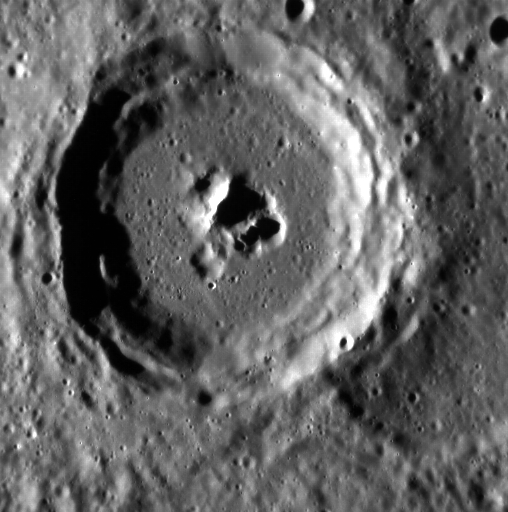

Pahinui Crater

One of nine newly named craters, Pahinui crater has intriguing pits surrounding its central peak. Pahinui crater is named for the Hawaiian musician Gabby Pahinui, a key figure in the 1970s Hawaiian Renaissance and master of the slack-key guitar, a style that originated in Hawaii.

This image was acquired as part of MDIS’s high-resolution surface morphology base map. The surface morphology base map covers more than 99% of Mercury’s surface with an average resolution of 200 meters/pixel. Images acquired for the surface morphology base map typically are obtained at off-vertical Sun angles (i.e., high incidence angles) and have visible shadows so as to reveal clearly the topographic form of geologic features.

Date acquired: July 31, 2011
Image Mission Elapsed Time (MET): 220635824
Image ID: 575089
Instrument: Narrow Angle Camera (NAC) of the Mercury Dual Imaging System (MDIS)
Center Latitude: -28.30°
Center Longitude: 146.9° E
Resolution: 139 meters/pixel
Scale: Pahinui crater is 54 km (34 mi.) in diameter
Incidence Angle: 77.3°
Emission Angle: 22.5°
Phase Angle: 99.9°

The MESSENGER spacecraft is the first ever to orbit the planet Mercury, and the spacecraft’s seven scientific instruments and radio science investigation are unraveling the history and evolution of the Solar System’s innermost planet. MESSENGER acquired over 150,000 images and extensive other data sets. MESSENGER is capable of continuing orbital operations until early 2015.

For information regarding the use of images, see the MESSENGER image use policy.

Credit: NASA/Johns Hopkins University Applied Physics Laboratory/Carnegie Institution of Washington